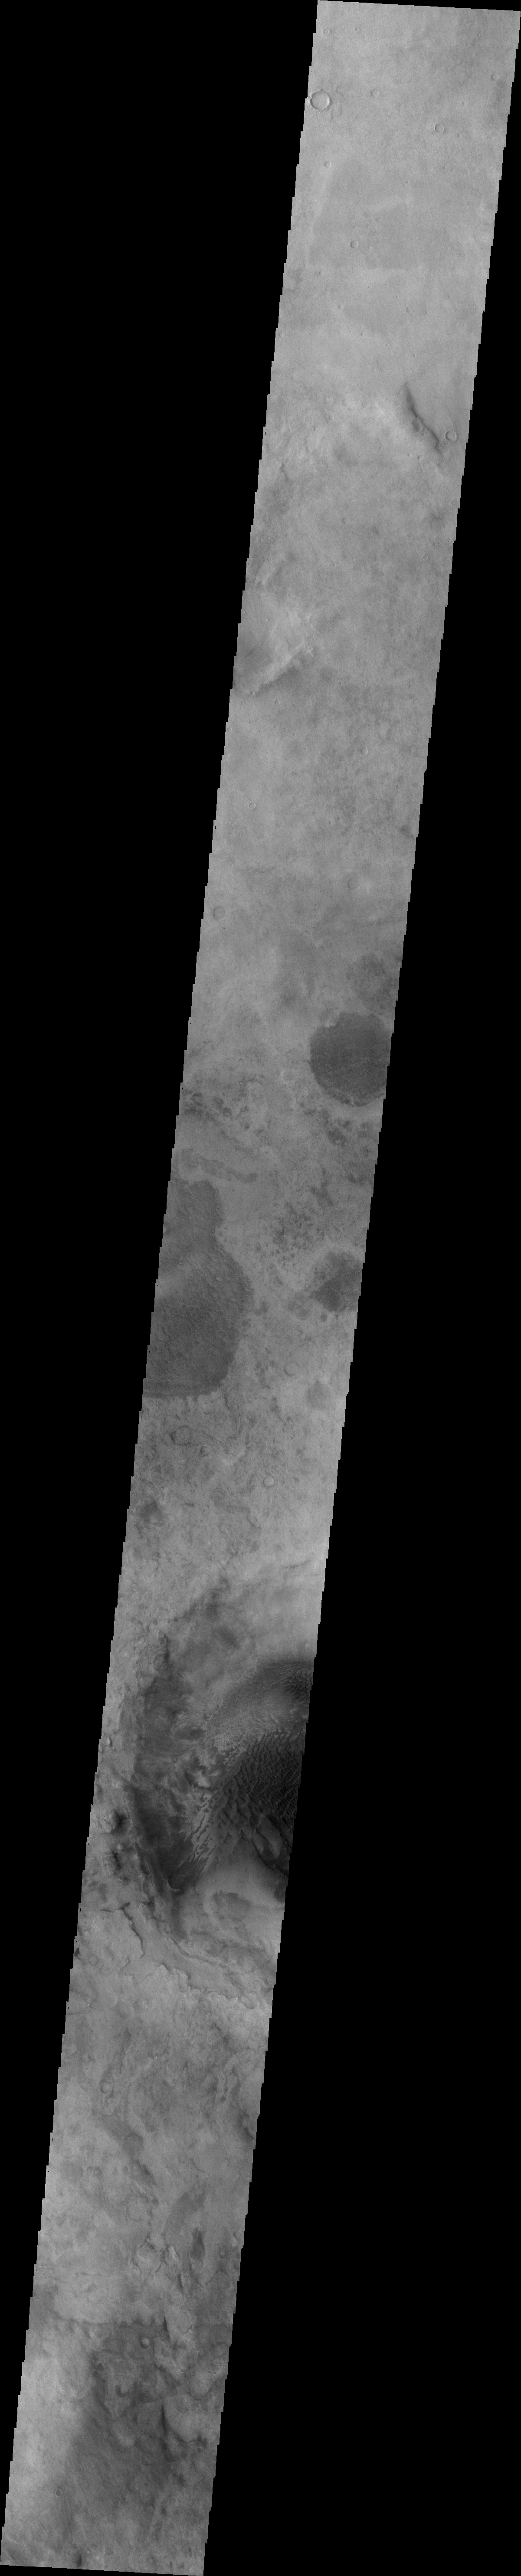

Rabe Crater Dunes

In the center of this VIS image is part of Rabe Crater, showing a portion of the dune field found on the floor of the crater. This image appears hazy due to the large amount of dust in the atmosphere from extensive dust storm activity.

Image information: VIS instrument. Latitude -44.9N, Longitude 36.6E. 34 meter/pixel resolution.

Please see the THEMIS Data Citation Note for details on crediting THEMIS images.

Note: this THEMIS visual image has not been radiometrically nor geometrically calibrated for this preliminary release. An empirical correction has been performed to remove instrumental effects. A linear shift has been applied in the cross-track and down-track direction to approximate spacecraft and planetary motion. Fully calibrated and geometrically projected images will be released through the Planetary Data System in accordance with Project policies at a later time.

NASA’s Jet Propulsion Laboratory manages the 2001 Mars Odyssey mission for NASA’s Office of Space Science, Washington, D.C. The Thermal Emission Imaging System (THEMIS) was developed by Arizona State University, Tempe, in collaboration with Raytheon Santa Barbara Remote Sensing. The THEMIS investigation is led by Dr. Philip Christensen at Arizona State University. Lockheed Martin Astronautics, Denver, is the prime contractor for the Odyssey project, and developed and built the orbiter. Mission operations are conducted jointly from Lockheed Martin and from JPL, a division of the California Institute of Technology in Pasadena.

Credit: NASA/JPL/ASU